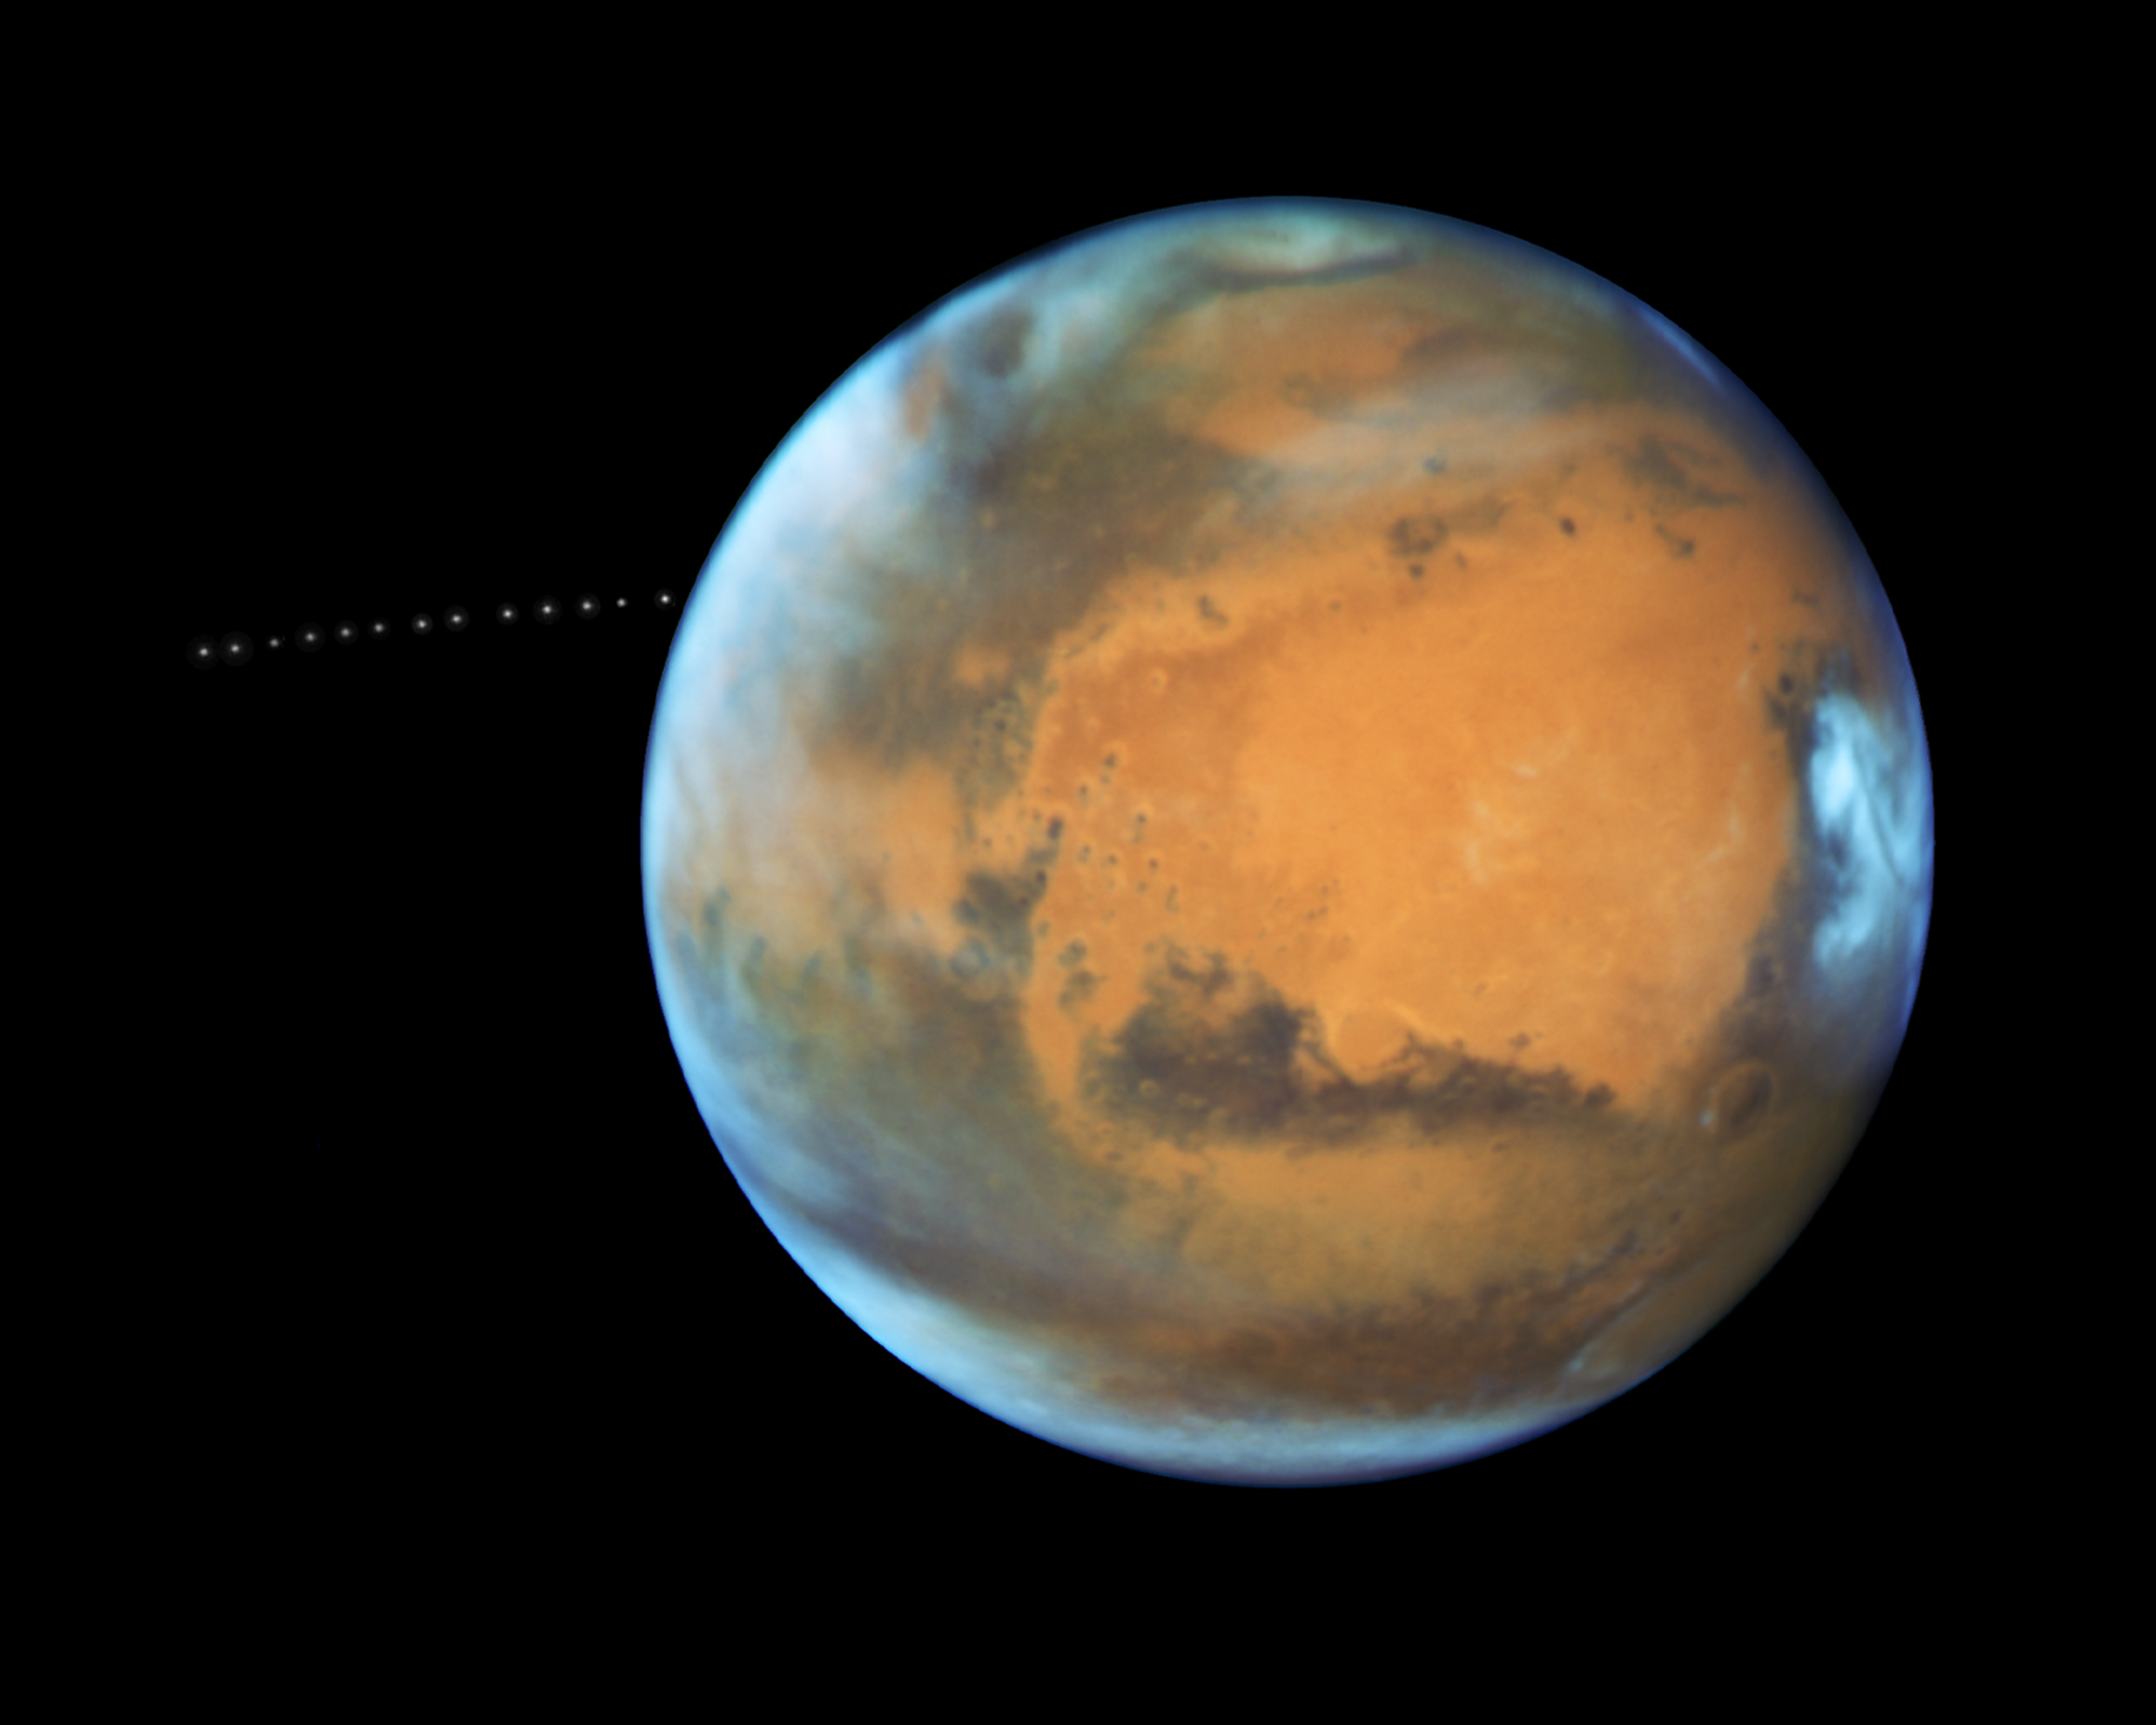

NASA’s Hubble Sees Martian Moon Orbiting the Red Planet

Annotated Version

Animation
Click for larger animationA time-lapse video captures a portion of the path that tiny Phobos takes around Mars.
Over the course of 22 minutes, Hubble snapped 13 separate exposures of the little Martian moon.

The sharp eye of NASA’s Hubble Space Telescope has captured the tiny moon Phobos during its orbital trek around Mars. Because the moon is so small, it appears star-like in the Hubble pictures.

Over the course of 22 minutes, Hubble took 13 separate exposures, allowing astronomers to create a time-lapse video showing the diminutive moon’s orbital path. The Hubble observations were intended to photograph Mars, and the moon’s cameo appearance was a bonus.

A football-shaped object just 16.5 miles by 13.5 miles by 11 miles, Phobos is one of the smallest moons in the solar system. It is so tiny that it would fit comfortably inside the Washington, D.C. Beltway.

The little moon completes an orbit in just 7 hours and 39 minutes, which is faster than Mars rotates. Rising in the Martian west, it runs three laps around the Red Planet in the course of one Martian day, which is about 24 hours and 40 minutes. It is the only natural satellite in the solar system that circles its planet in a time shorter than the parent planet’s day.

About two weeks after the Apollo 11 manned lunar landing on July 20, 1969, NASA’s Mariner 7 flew by the Red Planet and took the first crude close-up snapshot of Phobos. On July 20, 1976 NASA’s Viking 1 lander touched down on the Martian surface. A year later, its parent craft, the Viking 1 orbiter, took the first detailed photograph of Phobos, revealing a gaping crater from an impact that nearly shattered the moon.

Phobos was discovered by Asaph Hall on August 17, 1877 at the U.S. Naval Observatory in Washington, D.C., six days after he found the smaller, outer moon, named Deimos. Hall was deliberately searching for Martian moons.

Both moons are named after the sons of Ares, the Greek god of war, who was known as Mars in Roman mythology. Phobos (panic or fear) and Deimos (terror or dread) accompanied their father into battle.

Close-up photos from Mars-orbiting spacecraft reveal that Phobos is apparently being torn apart by the gravitational pull of Mars. The moon is marred by long, shallow grooves that are probably caused by tidal interactions with its parent planet. Phobos draws nearer to Mars by about 6.5 feet every hundred years. Scientists predict that within 30 to 50 million years, it either will crash into the Red Planet or be torn to pieces and scattered as a ring around Mars.

Orbiting 3,700 miles above the Martian surface, Phobos is closer to its parent planet than any other moon in the solar system. Despite its proximity, observers on Mars would see Phobos at just one-third the width of the full moon as seen from Earth. Conversely, someone standing on Phobos would see Mars dominating the horizon, enveloping a quarter of the sky.

From the surface of Mars, Phobos can be seen eclipsing the sun. However, it is so tiny that it doesn’t completely cover our host star. Transits of Phobos across the sun have been photographed by several Mars-faring spacecraft.

The origin of Phobos and Deimos is still being debated. Scientists concluded that the two moons were made of the same material as asteroids. This composition and their irregular shapes led some astrophysicists to theorize that the Martian moons came from the asteroid belt.

However, because of their stable, nearly circular orbits, other scientists doubt that the moons were born as asteroids. Such orbits are rare for captured objects, which tend to move erratically. An atmosphere could have slowed down Phobos and Deimos and settled them into their current orbits, but the Martian atmosphere is too thin to have circularized the orbits. Also, the moons are not as dense as members of the asteroid belt.

Phobos may be a pile of rubble that is held together by a thin crust. It may have formed as dust and rocks encircling Mars were drawn together by gravity. Or, it may have experienced a more violent birth, where a large body smashing into Mars flung pieces skyward, and those pieces were brought together by gravity. Perhaps an existing moon was destroyed, reduced to the rubble that would become Phobos.

Hubble took the images of Phobos orbiting the Red Planet on May 12, 2016, when Mars was 50 million miles from Earth. This was just a few days before the planet passed closer to Earth in its orbit than it had in the past 11 years.

The Hubble Space Telescope is a project of international cooperation between NASA and ESA (European Space Agency). NASA’s Goddard Space Flight Center in Greenbelt, Maryland, manages the telescope. The Space Telescope Science Institute (STScI) in Baltimore, Maryland, conducts Hubble science operations. STScI is operated for NASA by the Association of Universities for Research in Astronomy, Inc., in Washington, D.C.

Credit: NASA/ESA/STScI